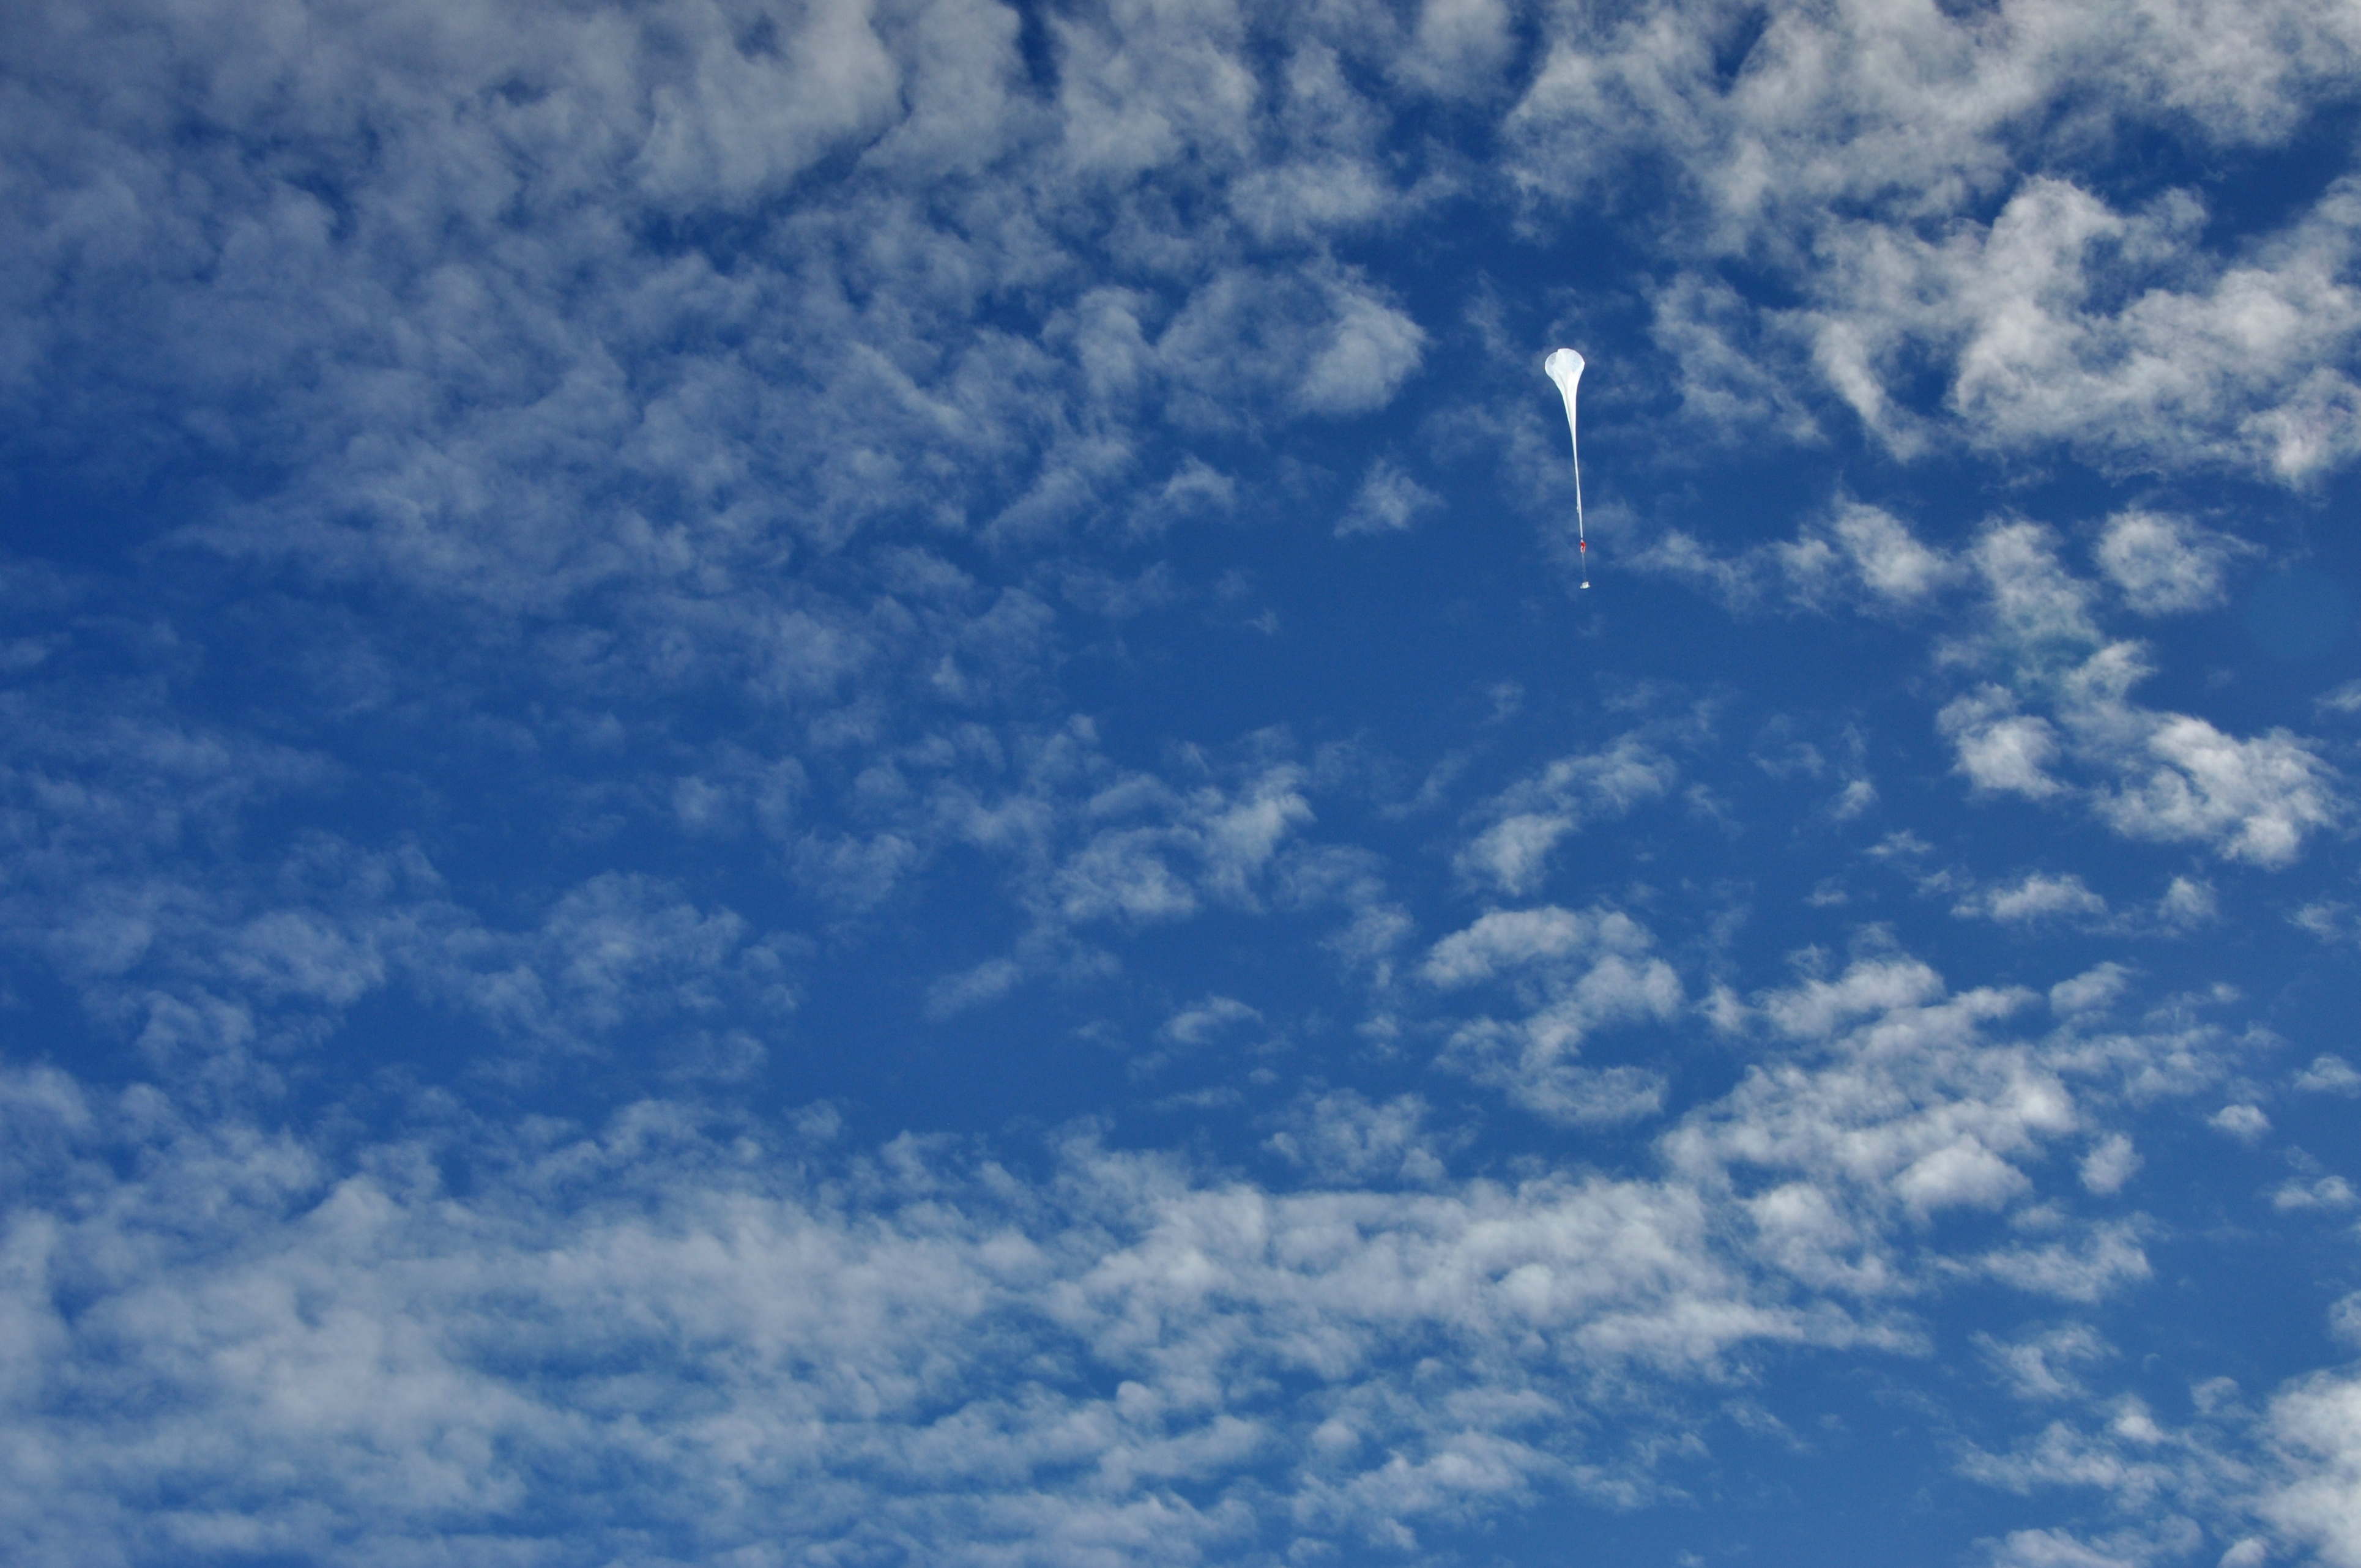

Ballooning in the constant sun of the South Pole summer

A BARREL balloon launches up into the sky, destined to float on the circumpolar winds around the South Pole for up to three weeks while measuring Earth's magnetic field and energetic particles from the radiation belts. Read more: www.nasa.gov/content/goddard/nasas-barrel-returns-success... -- Three months, 20 balloons, and one very successful campaign. The team for NASA's BARREL – short for Balloon Array for Radiation belt Relativistic Electron Losses -- mission returned from Antarctica in March 2014. BARREL's job is to help unravel the mysterious Van Allen belts, two gigantic donuts of radiation that surround Earth, which can shrink and swell in response to incoming energy and particles from the sun and sometimes expose satellites to harsh radiation. While in Antarctica, the team launched 20 balloons carrying instruments that sense charged particles that are scattered into the atmosphere from the belts, spiraling down the magnetic fields near the South Pole. Each balloon traveled around the pole for up to three weeks. The team will coordinate the BARREL data with observations from NASA's two Van Allen Probes to better understand how occurrences in the belts relate to bursts of particles funneling down toward Earth. BARREL team members will be on hand at the USA Science and Engineering Festival in DC on April 26 and 27, 2014 for the exhibit Space Balloons: Exploring the Extremes of Space Weather.

Credit: NASA/Goddard/BARREL/Brett Anderson